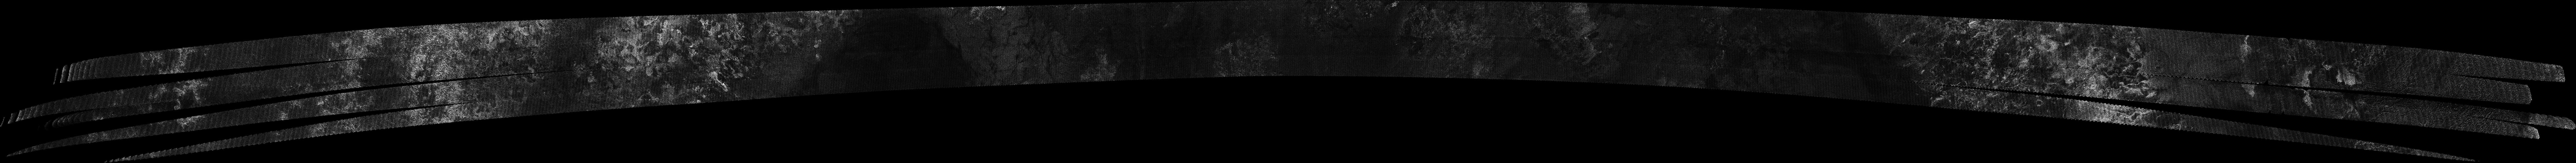

Titan Radar Swath (T-71 Flyby – July 7, 2010)

This image was obtained by NASA’s Cassini radar instrument during a flyby on July 7, 2010. Southern mid-latitudes (trailing hemisphere, Northern Mezzoramia.

The image has been processed with a resolution of 128 pixels/deg.

The Cassini-Huygens mission is a cooperative project of NASA, the European Space Agency and the Italian Space Agency. The Jet Propulsion Laboratory, a division of the California Institute of Technology in Pasadena, manages the mission for NASA’s Science Mission Directorate. The Cassini orbiter was designed, developed and assembled at JPL. The radar instrument was built by JPL and the Italian Space Agency, working with team members from the United States and several European countries.

Credit: NASA/JPL-Caltech/ASI